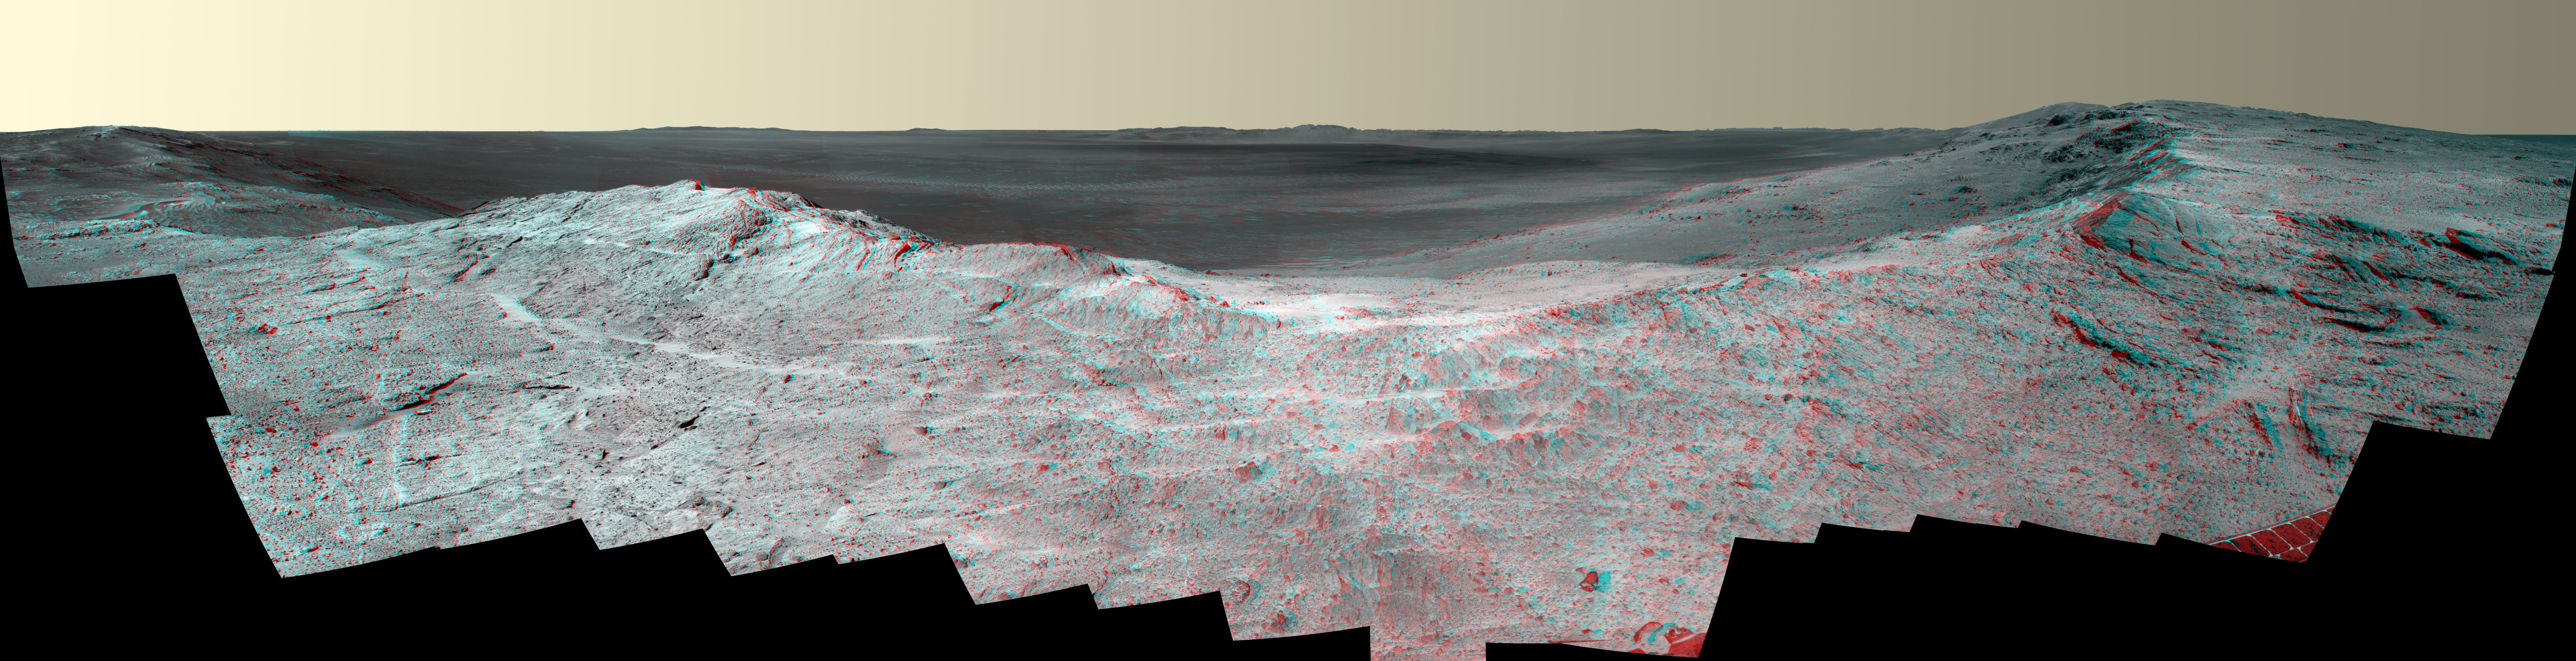

‘Pillinger Point’ Overlooking Endeavour Crater on Mars (Stereo)

This stereo vista from the panoramic camera (Pancam) of NASA’s Mars Exploration Rover Opportunity catches “Pillinger Point,” on the western rim of Endeavour Crater, in the foreground. The image combines views from the left eye and right eye of the Pancam to appear three-dimensional when seen through blue-red glasses with the red lens on the left.

The eastern rim of the crater is on the distant horizon. Endeavour Crater is 14 miles (22 kilometers) in diameter.

The vista spans from north-northwest, at the left, to south-southwest, at the right. It combines several Pancam exposures taken on the 3,663rd Martian day, or sol, of Opportunity’s work on Mars (May 14, 2014).

Opportunity’s international science team chose Pillinger Point as the informal name for this ridge as a tribute to Colin Pillinger (1943-2014). Pillinger was the British principal investigator for the Beagle 2 project, which attempted to set a lander on Mars a few weeks before Opportunity’s January 2004 landing.

The site became a destination for Opportunity to examine because observations from orbit indicated the presence of a clay mineral named montmorillonite, which forms under wet conditions.

JPL manages the Mars Exploration Rover Project for NASA’s Science Mission Directorate in Washington. For more information about Spirit and Opportunity, visit http://marsrovers.jpl.nasa.gov.

Photojournal Note: Also available is the full resolution TIFF file PIA18395_full.tif. This file may be too large to view from a browser; it can be downloaded onto your desktop by right-clicking on the previous link and viewed with image viewing software.

Credit: NASA/JPL-Caltech/Cornell Univ./Arizona State Univ.